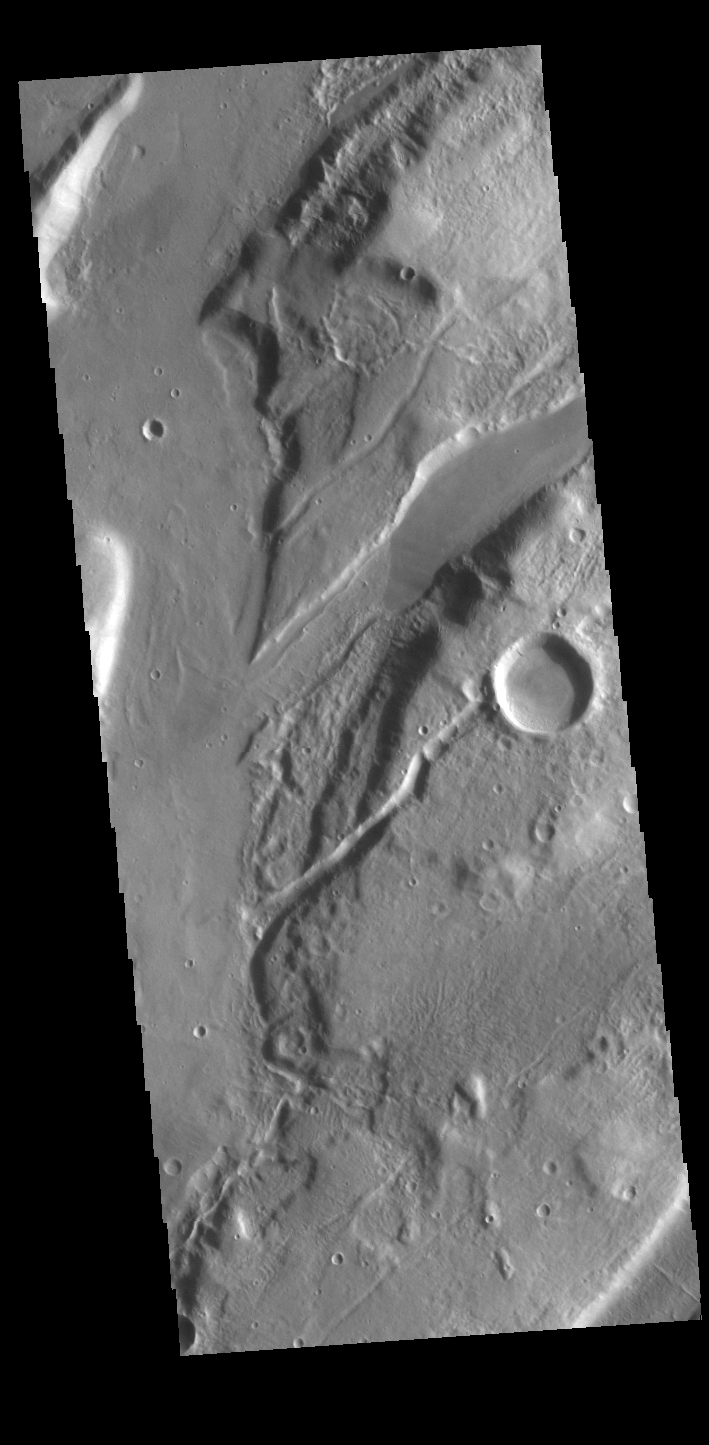

Mareotis Fossae

The linear features in this VIS image are called Mareotis Fossae. They are part of a huge region of graben that comprise Tempe Terra. The graben of Mareotis Fossae trend to the northeast, parallel to the fossae of Alba Mons located just to the west of Tempe Terra. Graben and are formed by extension of the crust and faulting. When large amounts of pressure or tension are applied to rocks on timescales that are fast enough that the rock cannot respond by deforming, the rock breaks along faults. In the case of a graben, two parallel faults are formed by extension of the crust and the rock in between the faults drops downward into the space created by the extension. Numerous sets of graben are visible in this THEMIS image, trending from northeast to southwest. Because the faults defining the graben are formed perpendicular to the direction of the applied stress, we know that extensional forces were pulling the crust apart in the northwest/southeast direction. Mareotis Fossae is 1907km long (1185 miles).

Credit: NASA/JPL-Caltech/ASU